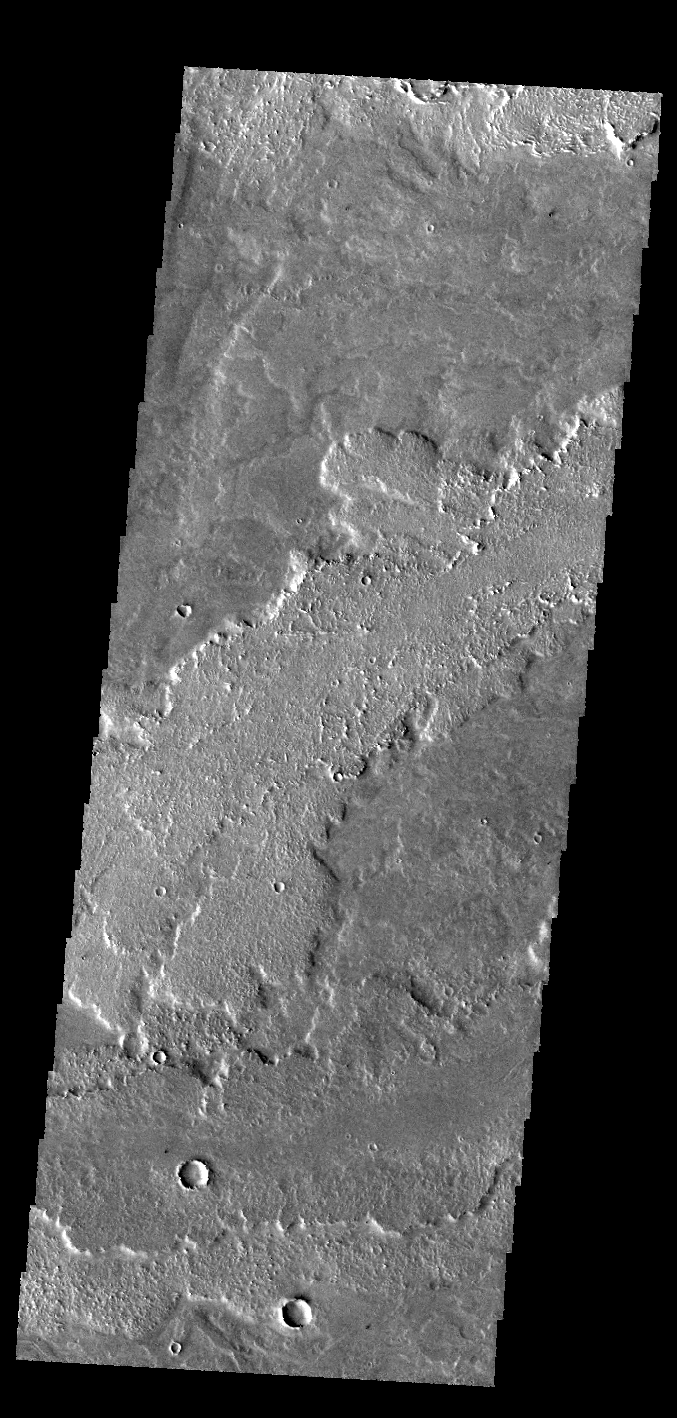

Daedalia Planum

Today’s VIS image shows a small portion of the lava flows that make up Daedalia Planum. These flows originate at Arsia Mons.

Credit: NASA/JPL-Caltech/ASU